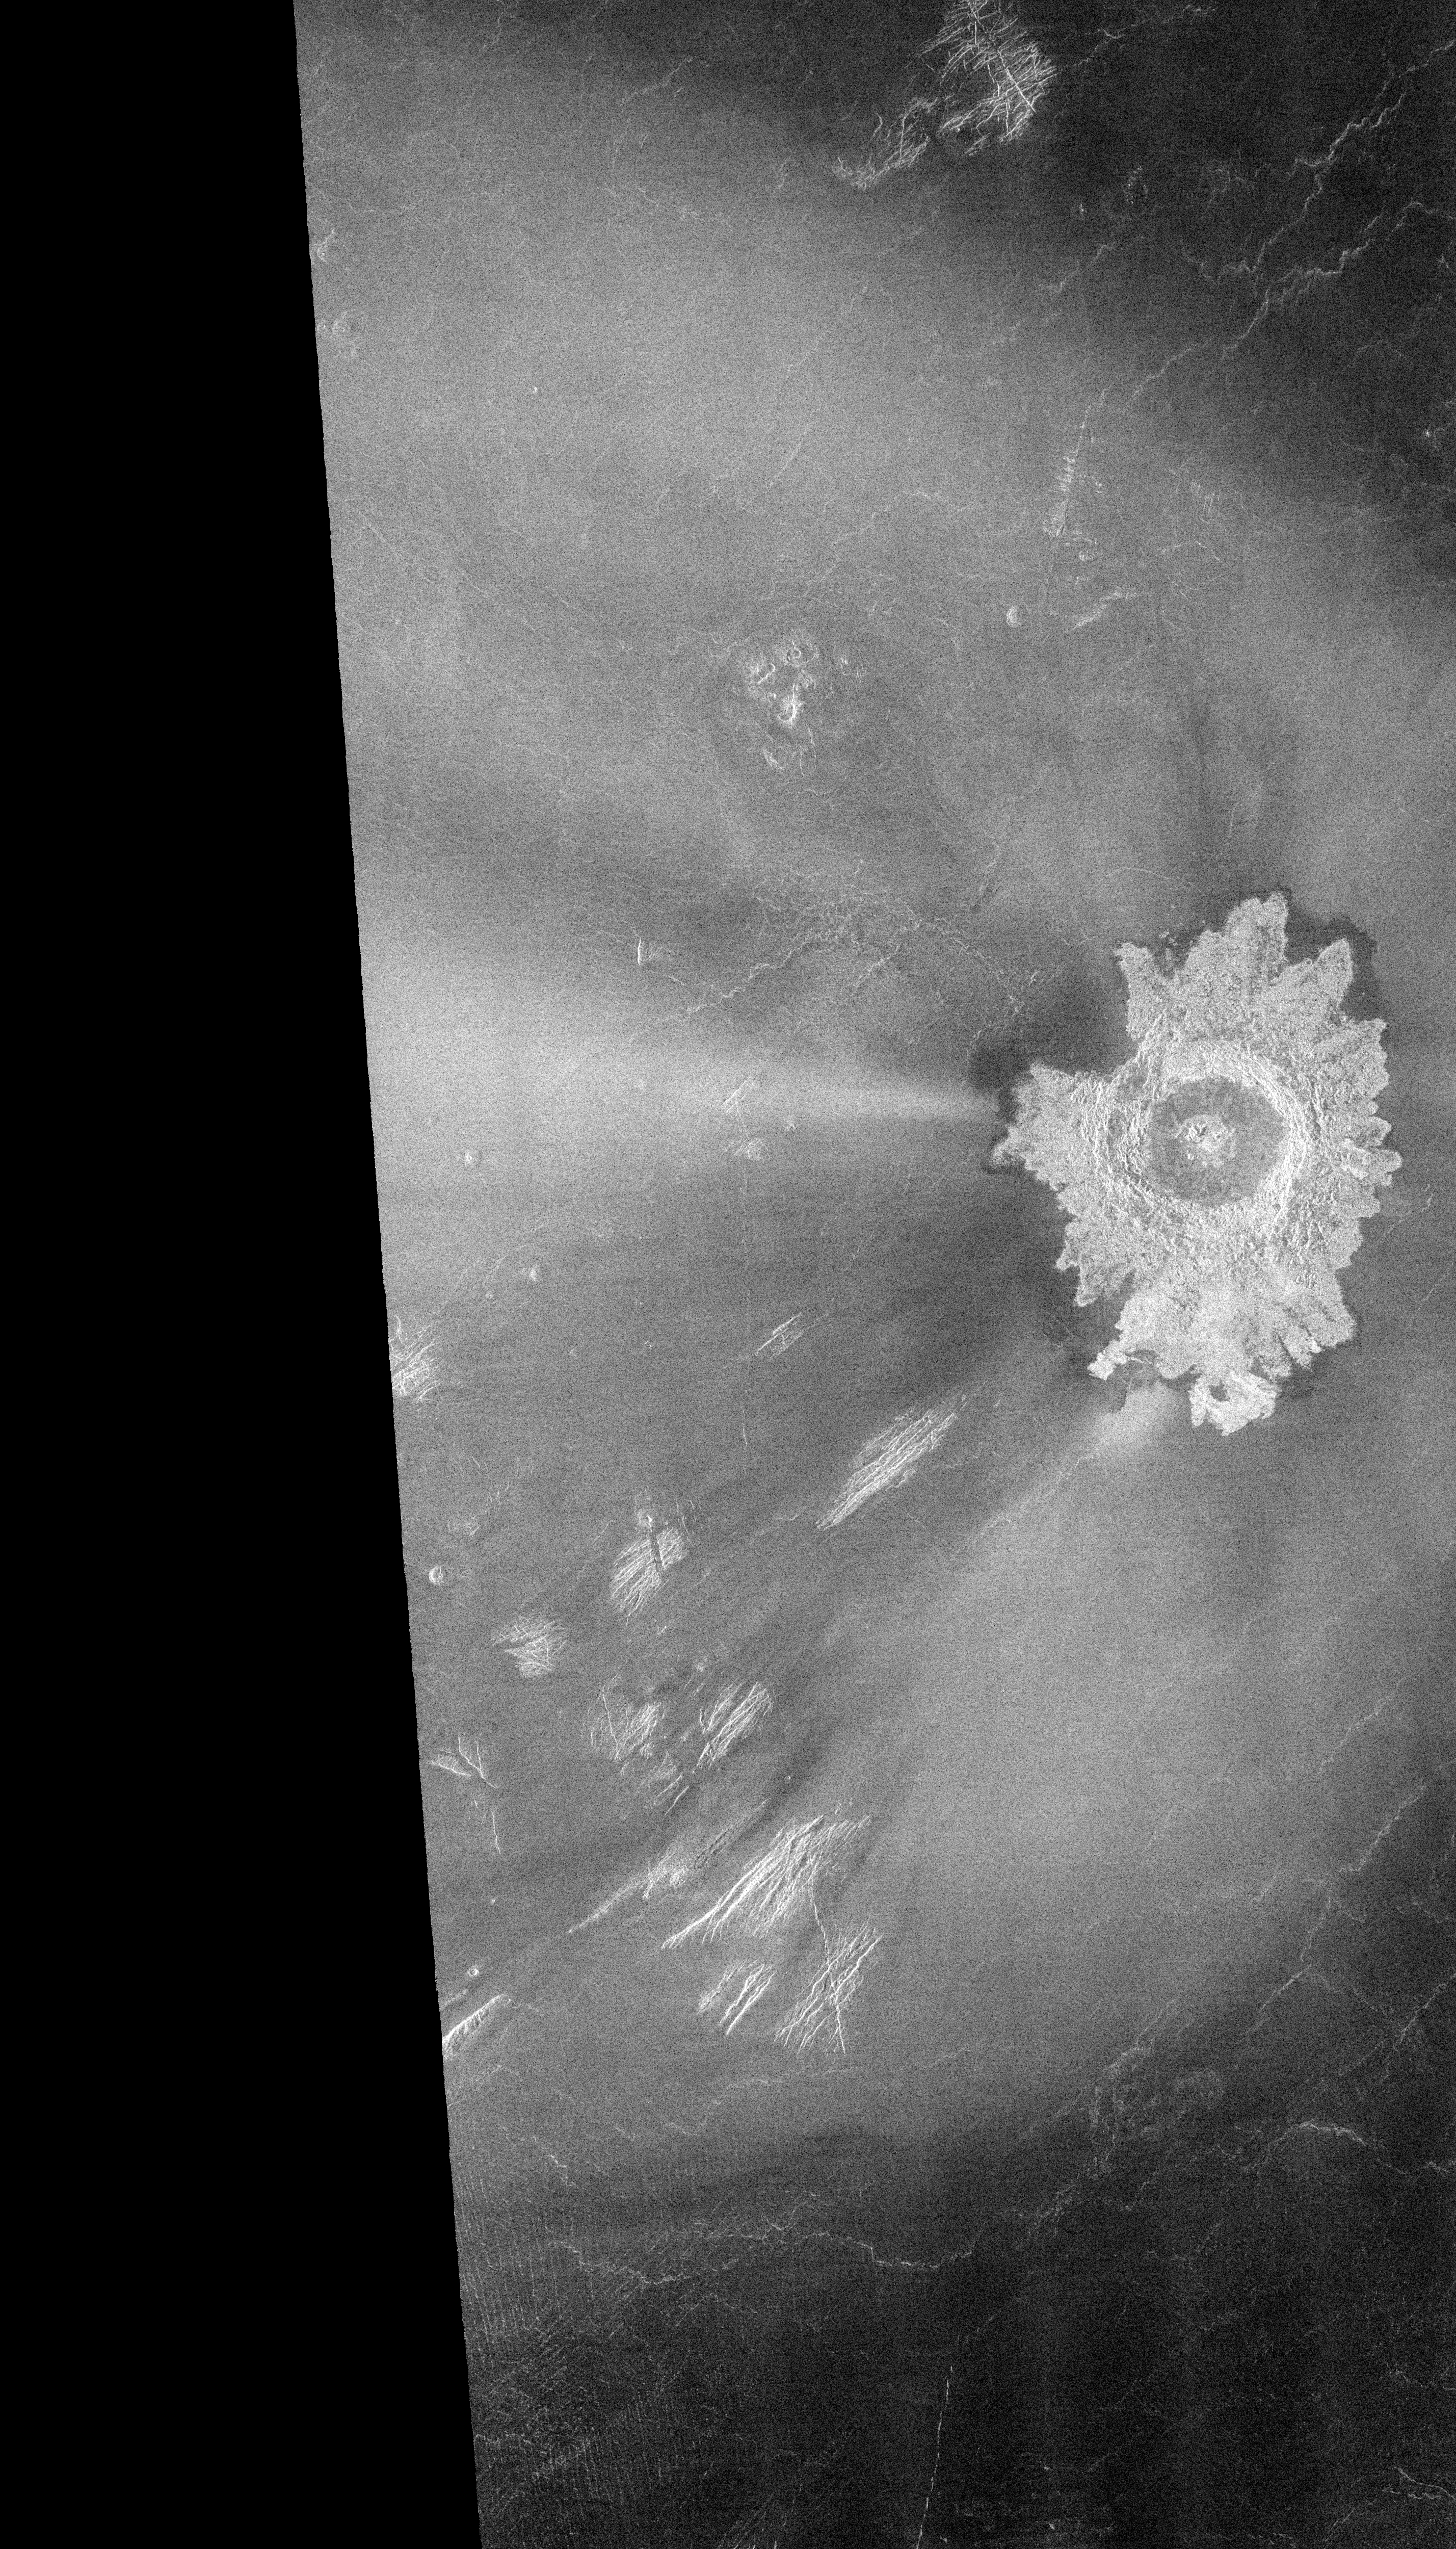

Venus – Adivar Crater

Many of the impact craters of Venus revealed by Magellan have characteristics unlike craters on any other planetary body. This 30-kilometer (18.6-mile) diameter crater, named Adivar crater for the Turkish educator and author Halide Adivar (1883-1964), is located just north of the western Aphrodite highland (9 degrees north latitude, 76 degrees east longitude). Surrounding the crater rim is ejected material which appears bright in the radar image due to the presence of rough fractured rock. A much broader area has also been affected by the impact, particularly to the west of the crater. Radar-bright materials, including a jet-like streak just west of the crater, extend for over 500 kilometers (310 miles) across the surrounding plains. A darker streak, in a horseshoe or paraboloidal shape, surrounds the bright area. Radar-dark (i.e., smooth) paraboloidal streaks were observed around craters in earlier Magellan images, but this is a rare bright crater streak. These unusual streaks, seen only on Venus, are believed to result from the interaction of crater materials (the meteoroid, ejecta, or both) and high-speed winds in the upper atmosphere. The precise mechanism that produces the streaks is poorly understood, but it is clear that the dense atmosphere of Venus plays an important role in the cratering process.

Credit: NASA/JPL